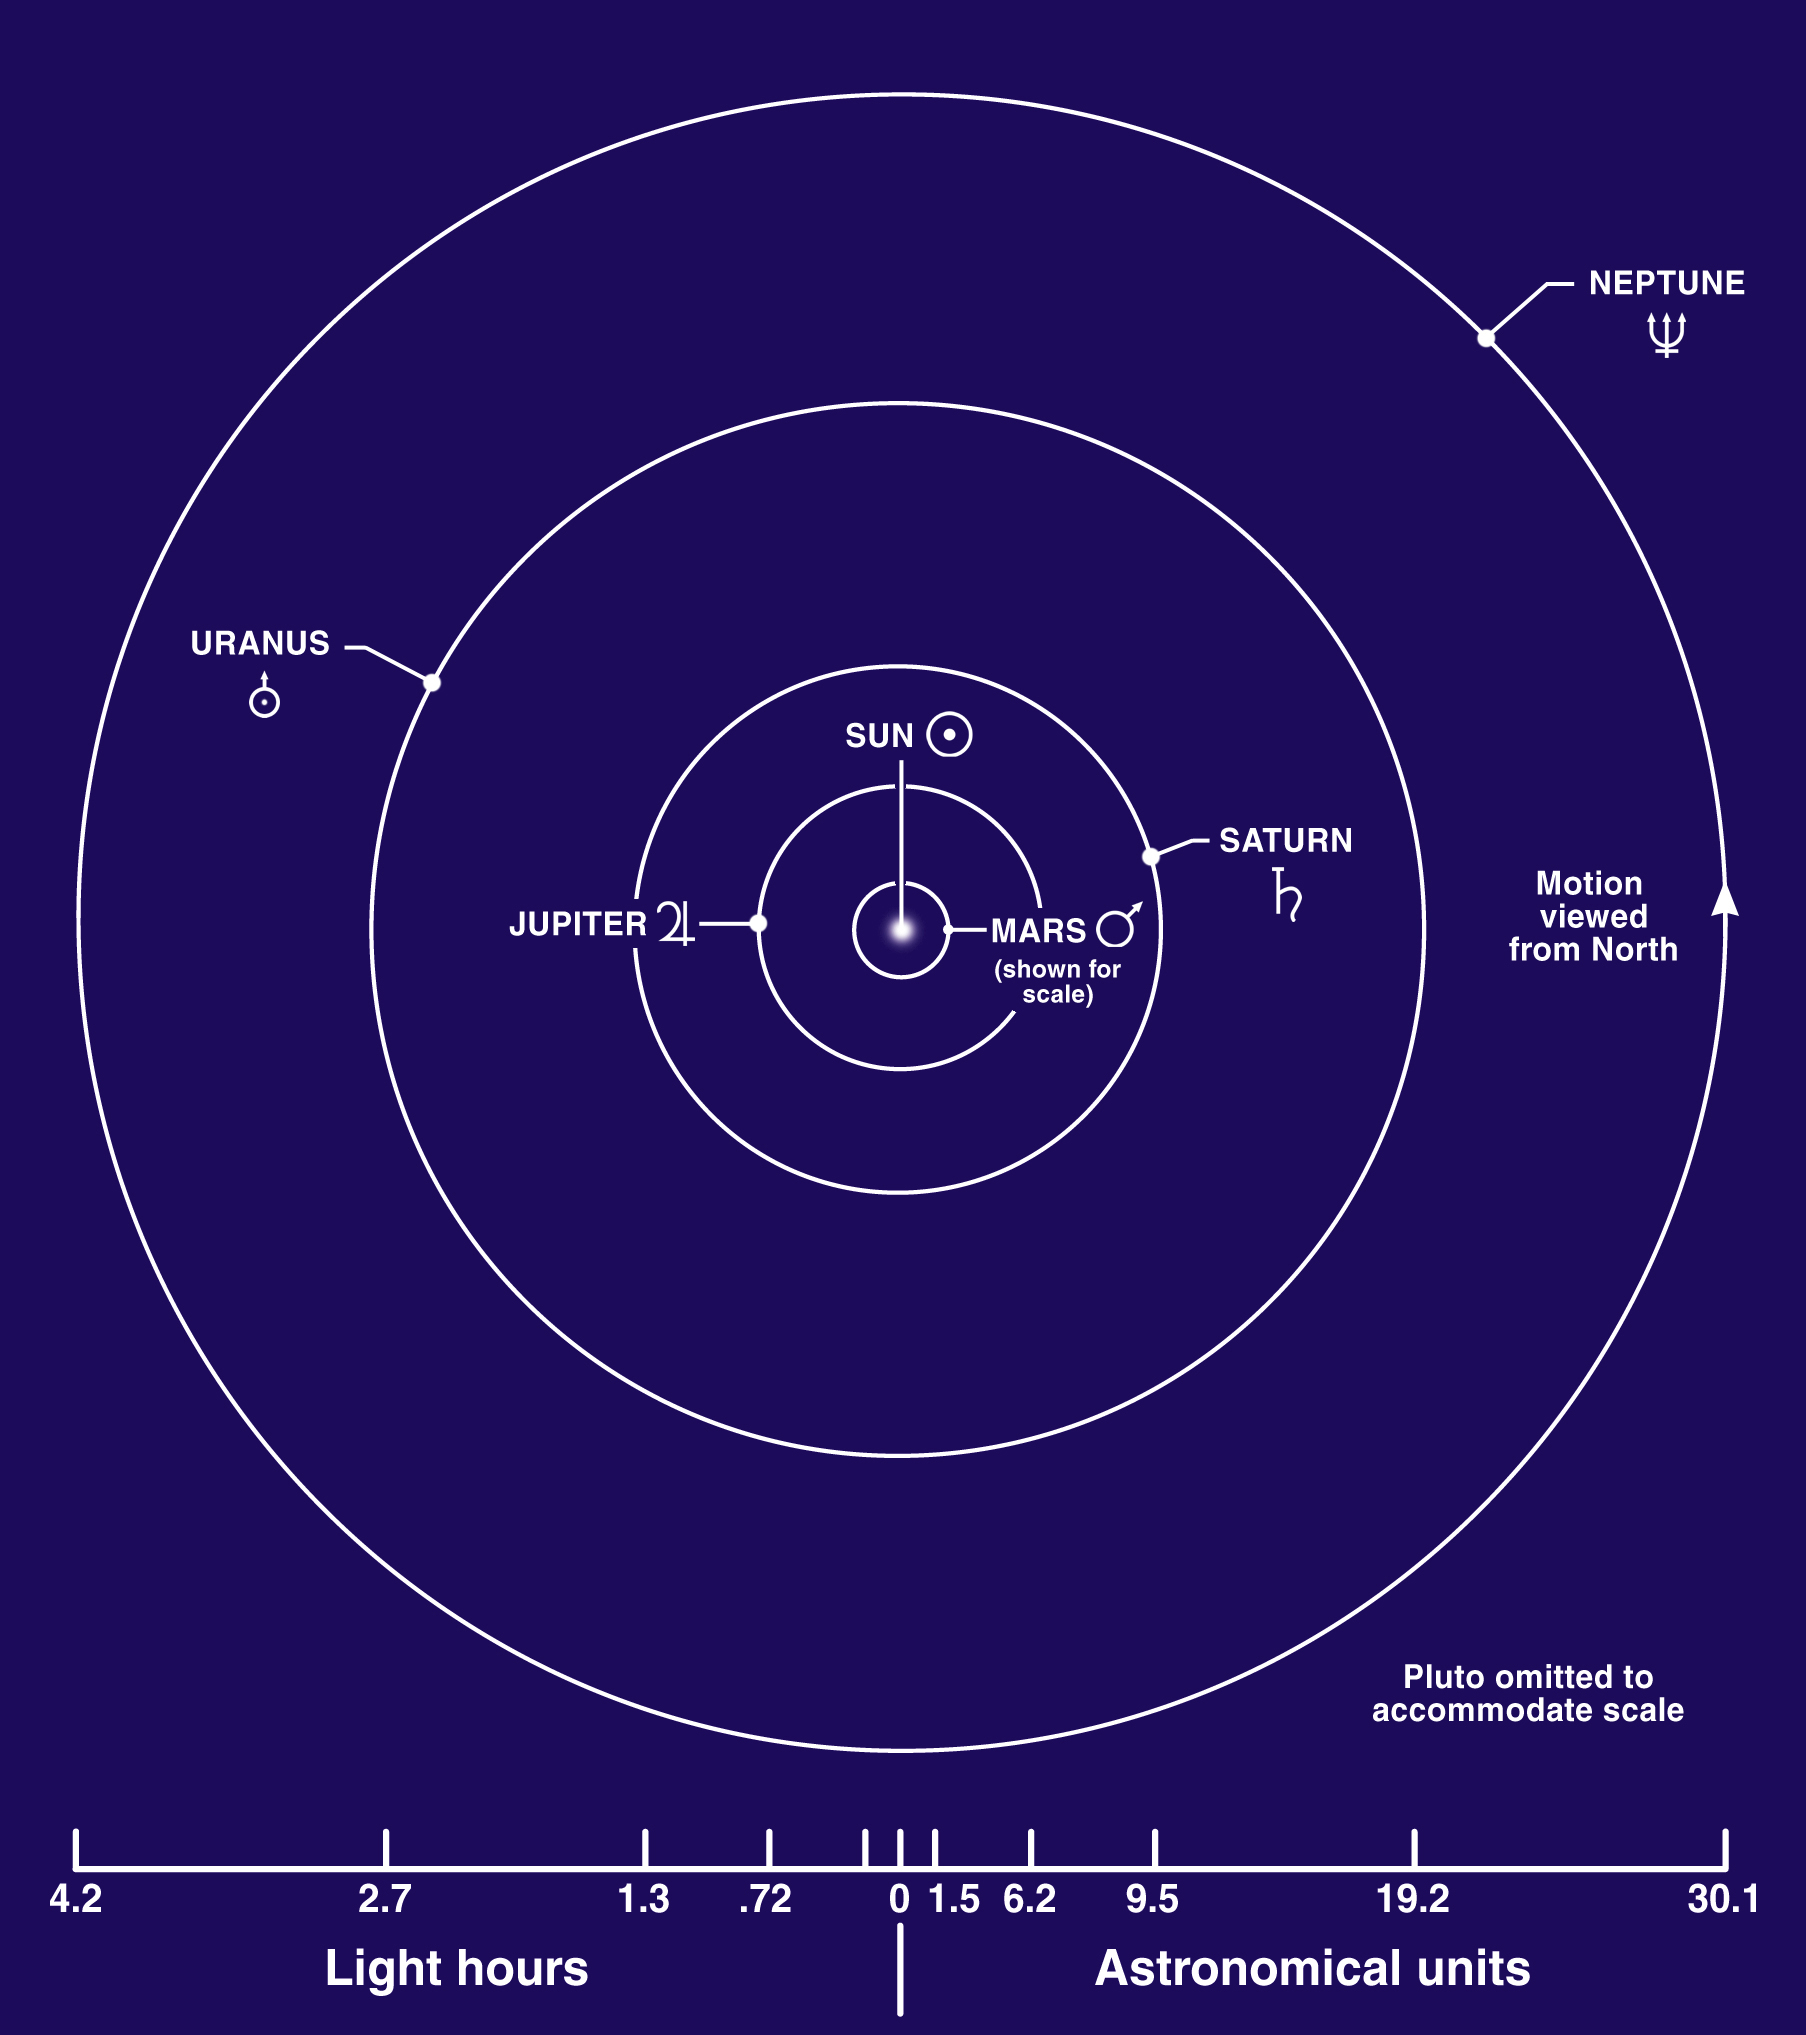

Gas Planet Orbits

Jupiter, Saturn, Uranus, and Neptune are known as the jovian (Jupiter-like) planets because they are all gigantic compared with Earth, and they have a gaseous nature. The jovian planets are also referred to as the gas giants, although some or all of them might have small solid cores. This diagram shows the approximate distance of the jovian planets from the Sun.

Credit: NASA/Lunar and Planetary Institute